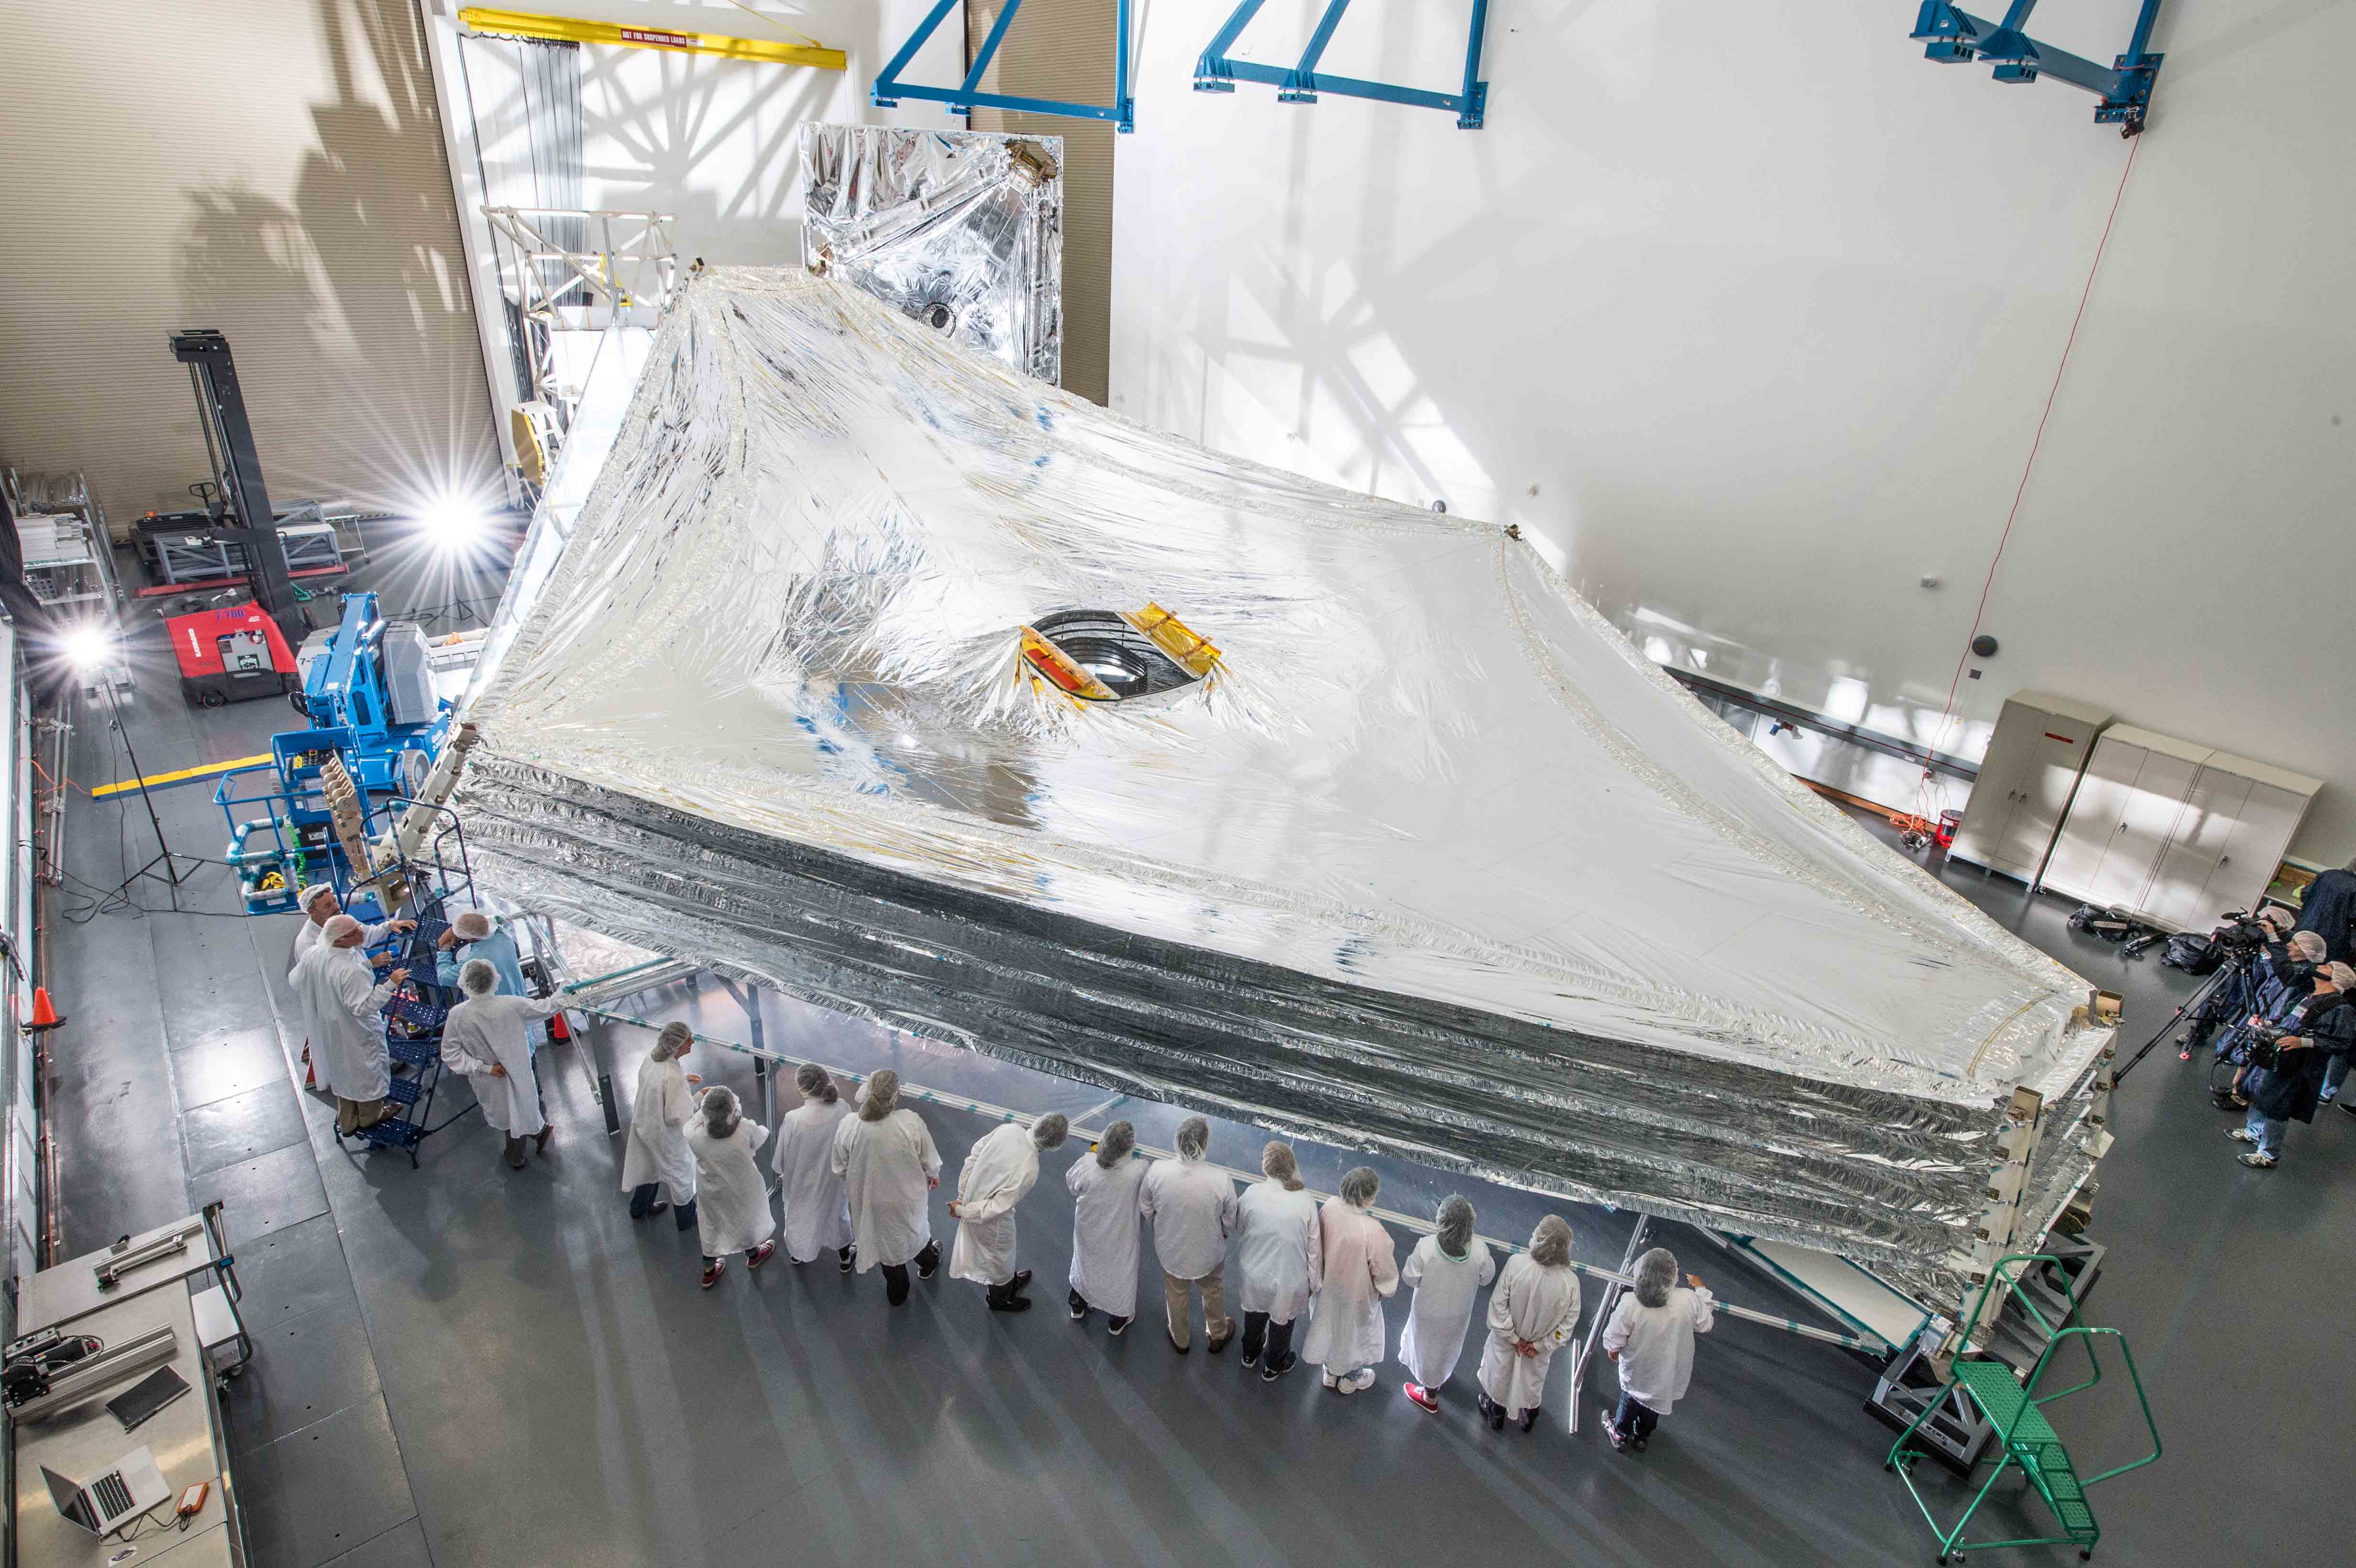

Webb’s 5-Layer Sunshield

The sunshield on NASA's James Webb Space Telescope is the largest part of the observatory—five layers of thin membrane that was designed to unfurl reliably in space to precise tolerances. In 2014, engineers stacked and unfurled a full-sized test unit of the sunshield for the first time at a cleanroom in the Northrop Grumman Aerospace Systems facility in Redondo Beach, CA. The sunshield is about the length of a tennis court, and was folded up like an umbrella around the Webb telescope’s mirrors and instruments during launch. Once it reaches its orbit, the Webb telescope will receive a command from Earth to unfold, and separate the sunshield's five layers into their precisely stacked arrangement with its kite-like shape. The sunshield separates the observatory into a hot, sun-facing side (reaching temperatures close to 230 degrees Fahrenheit), and a cold side (approximately minus 400 degrees Fahrenheit) where the sunlight is blocked from interfering with the sensitive telescope instruments.

Credit: Image: NASA, Chris Gunn (NASA)